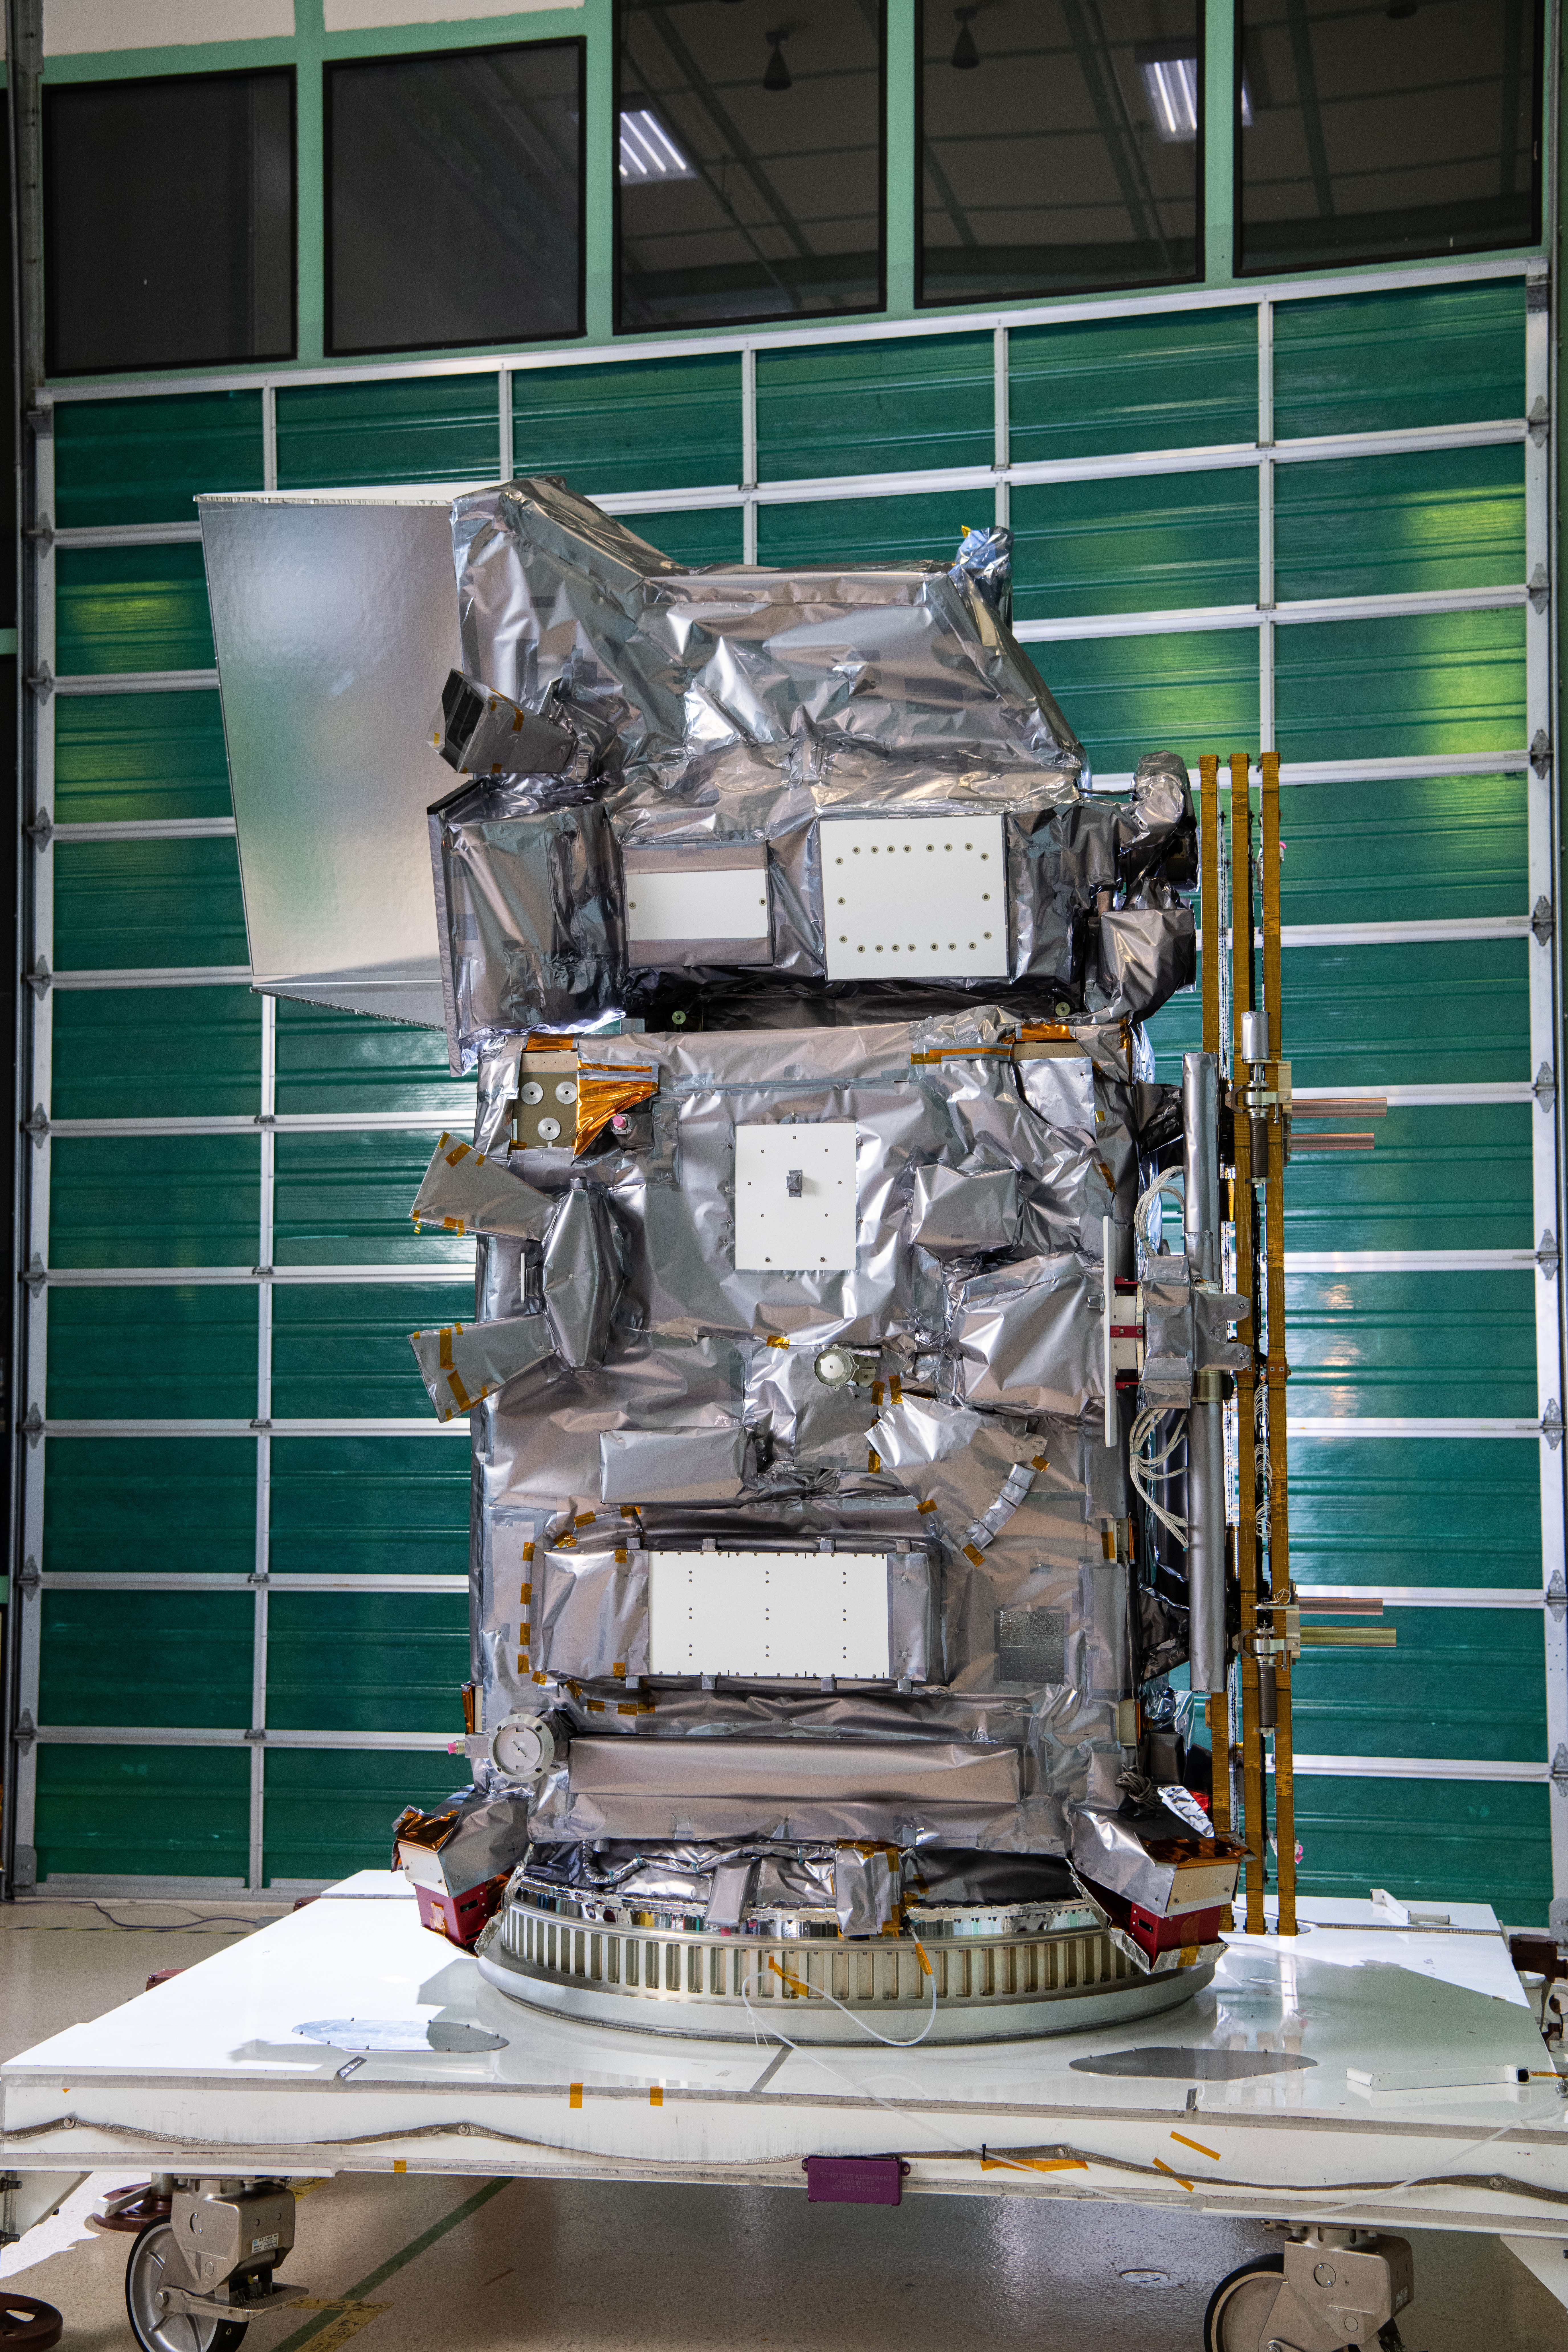

The Plankton, Aerosol, Cloud, ocean Ecosystem (PACE) in the clean room at NASA's Goddard Space Flight Center in Greenbelt, Maryland on October 31st, 2023. PACE's unprecedented spectral coverage will provide the first-ever global measurements designed to identify phytoplankton community composition. The mission will make global ocean color measurements, using the Ocean Color Instrument (OCI), to provide extended data records on ocean ecology and global biogeochemistry along with polarimetry measurements, using the Spectro-polarimeter for Planetary Exploration (SPEXone) and the Hyper Angular Research Polarimeter (HARP2) to provide extended data records on clouds and aerosols. The Earth-observing satellite mission, built at Goddard Space Flight Center in Greenbelt, MD, will continue and advance observations of global ocean color, biogeochemistry, and ecology, as well as the carbon cycle, aerosols and clouds.

Credit: NASA / Denny Henry